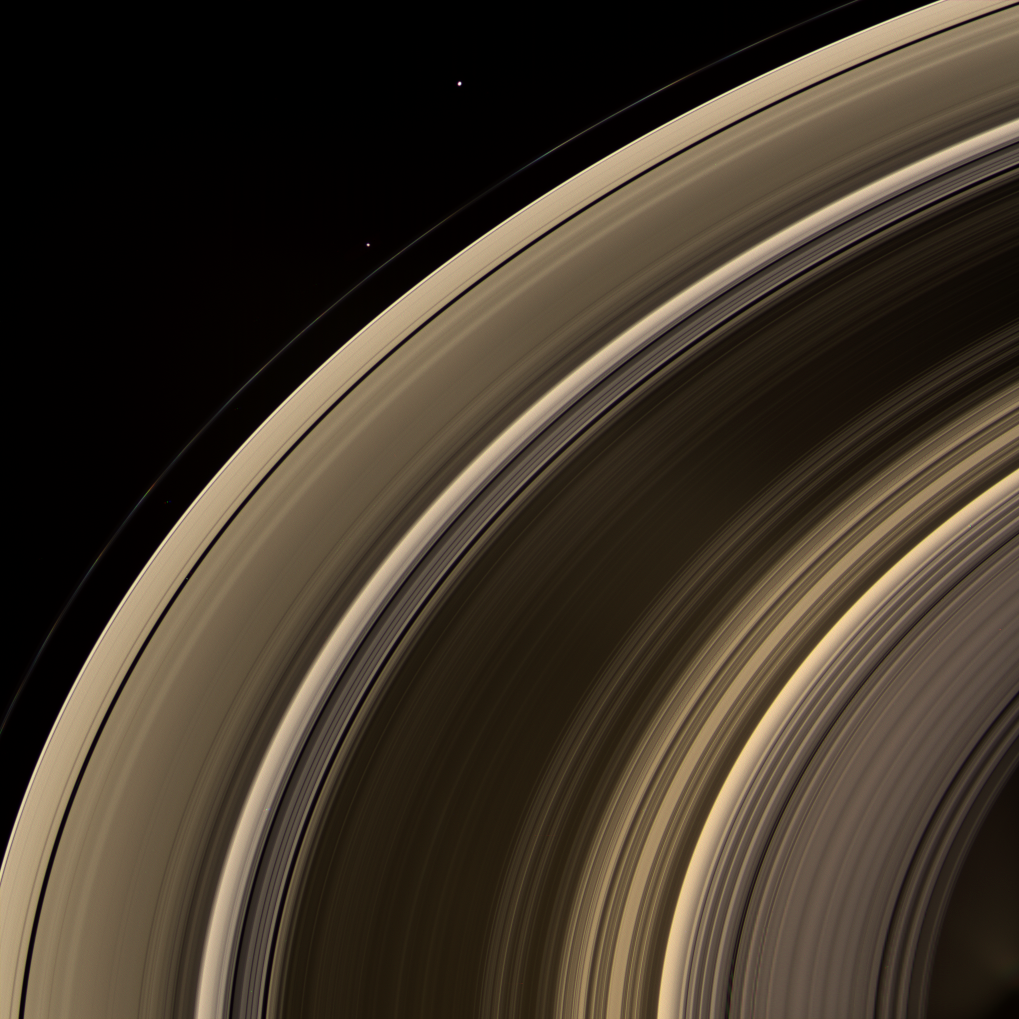

Grandeur of the Rings

From on high, the Cassini spacecraft spies a group of three ring moons in their travels around Saturn.

Janus (181 kilometers, or 113 miles across) is seen at top, while Pandora (84 kilometers, or 52 miles across) hugs the outer edge of the narrow F ring. More difficult to spot is Pan (26 kilometers, or 16 miles across), which is a mere speck in this view. Pan can be seen in the Encke Gap, near center left. (See PIA08389 for a labeled Cassini map of the rings.)

The speck seen between the A and F rings at left is a background star.

This view looks toward the unilluminated side of the rings from about 40 degrees above the ringplane. Images taken using red, green and blue spectral filters were combined to create this natural color view.

Bright clumps of material in the narrow F ring moved in their orbits between each of the color exposures, creating a chromatic misalignment that provides some sense of the continuous motion in the ring system.

The images were obtained with the Cassini spacecraft wide-angle camera on Feb. 7, 2008 at a distance of approximately 1.1 million kilometers (700,000 miles) from Saturn. Image scale at the center of the view is 74 kilometers (46 miles) per pixel in the radial, or outward from Saturn, direction.

The Cassini-Huygens mission is a cooperative project of NASA, the European Space Agency and the Italian Space Agency. The Jet Propulsion Laboratory, a division of the California Institute of Technology in Pasadena, manages the mission for NASA’s Science Mission Directorate, Washington, D.C. The Cassini orbiter and its two onboard cameras were designed, developed and assembled at JPL. The imaging operations center is based at the Space Science Institute in Boulder, Colo.

Credit: NASA/JPL/Space Science Institute